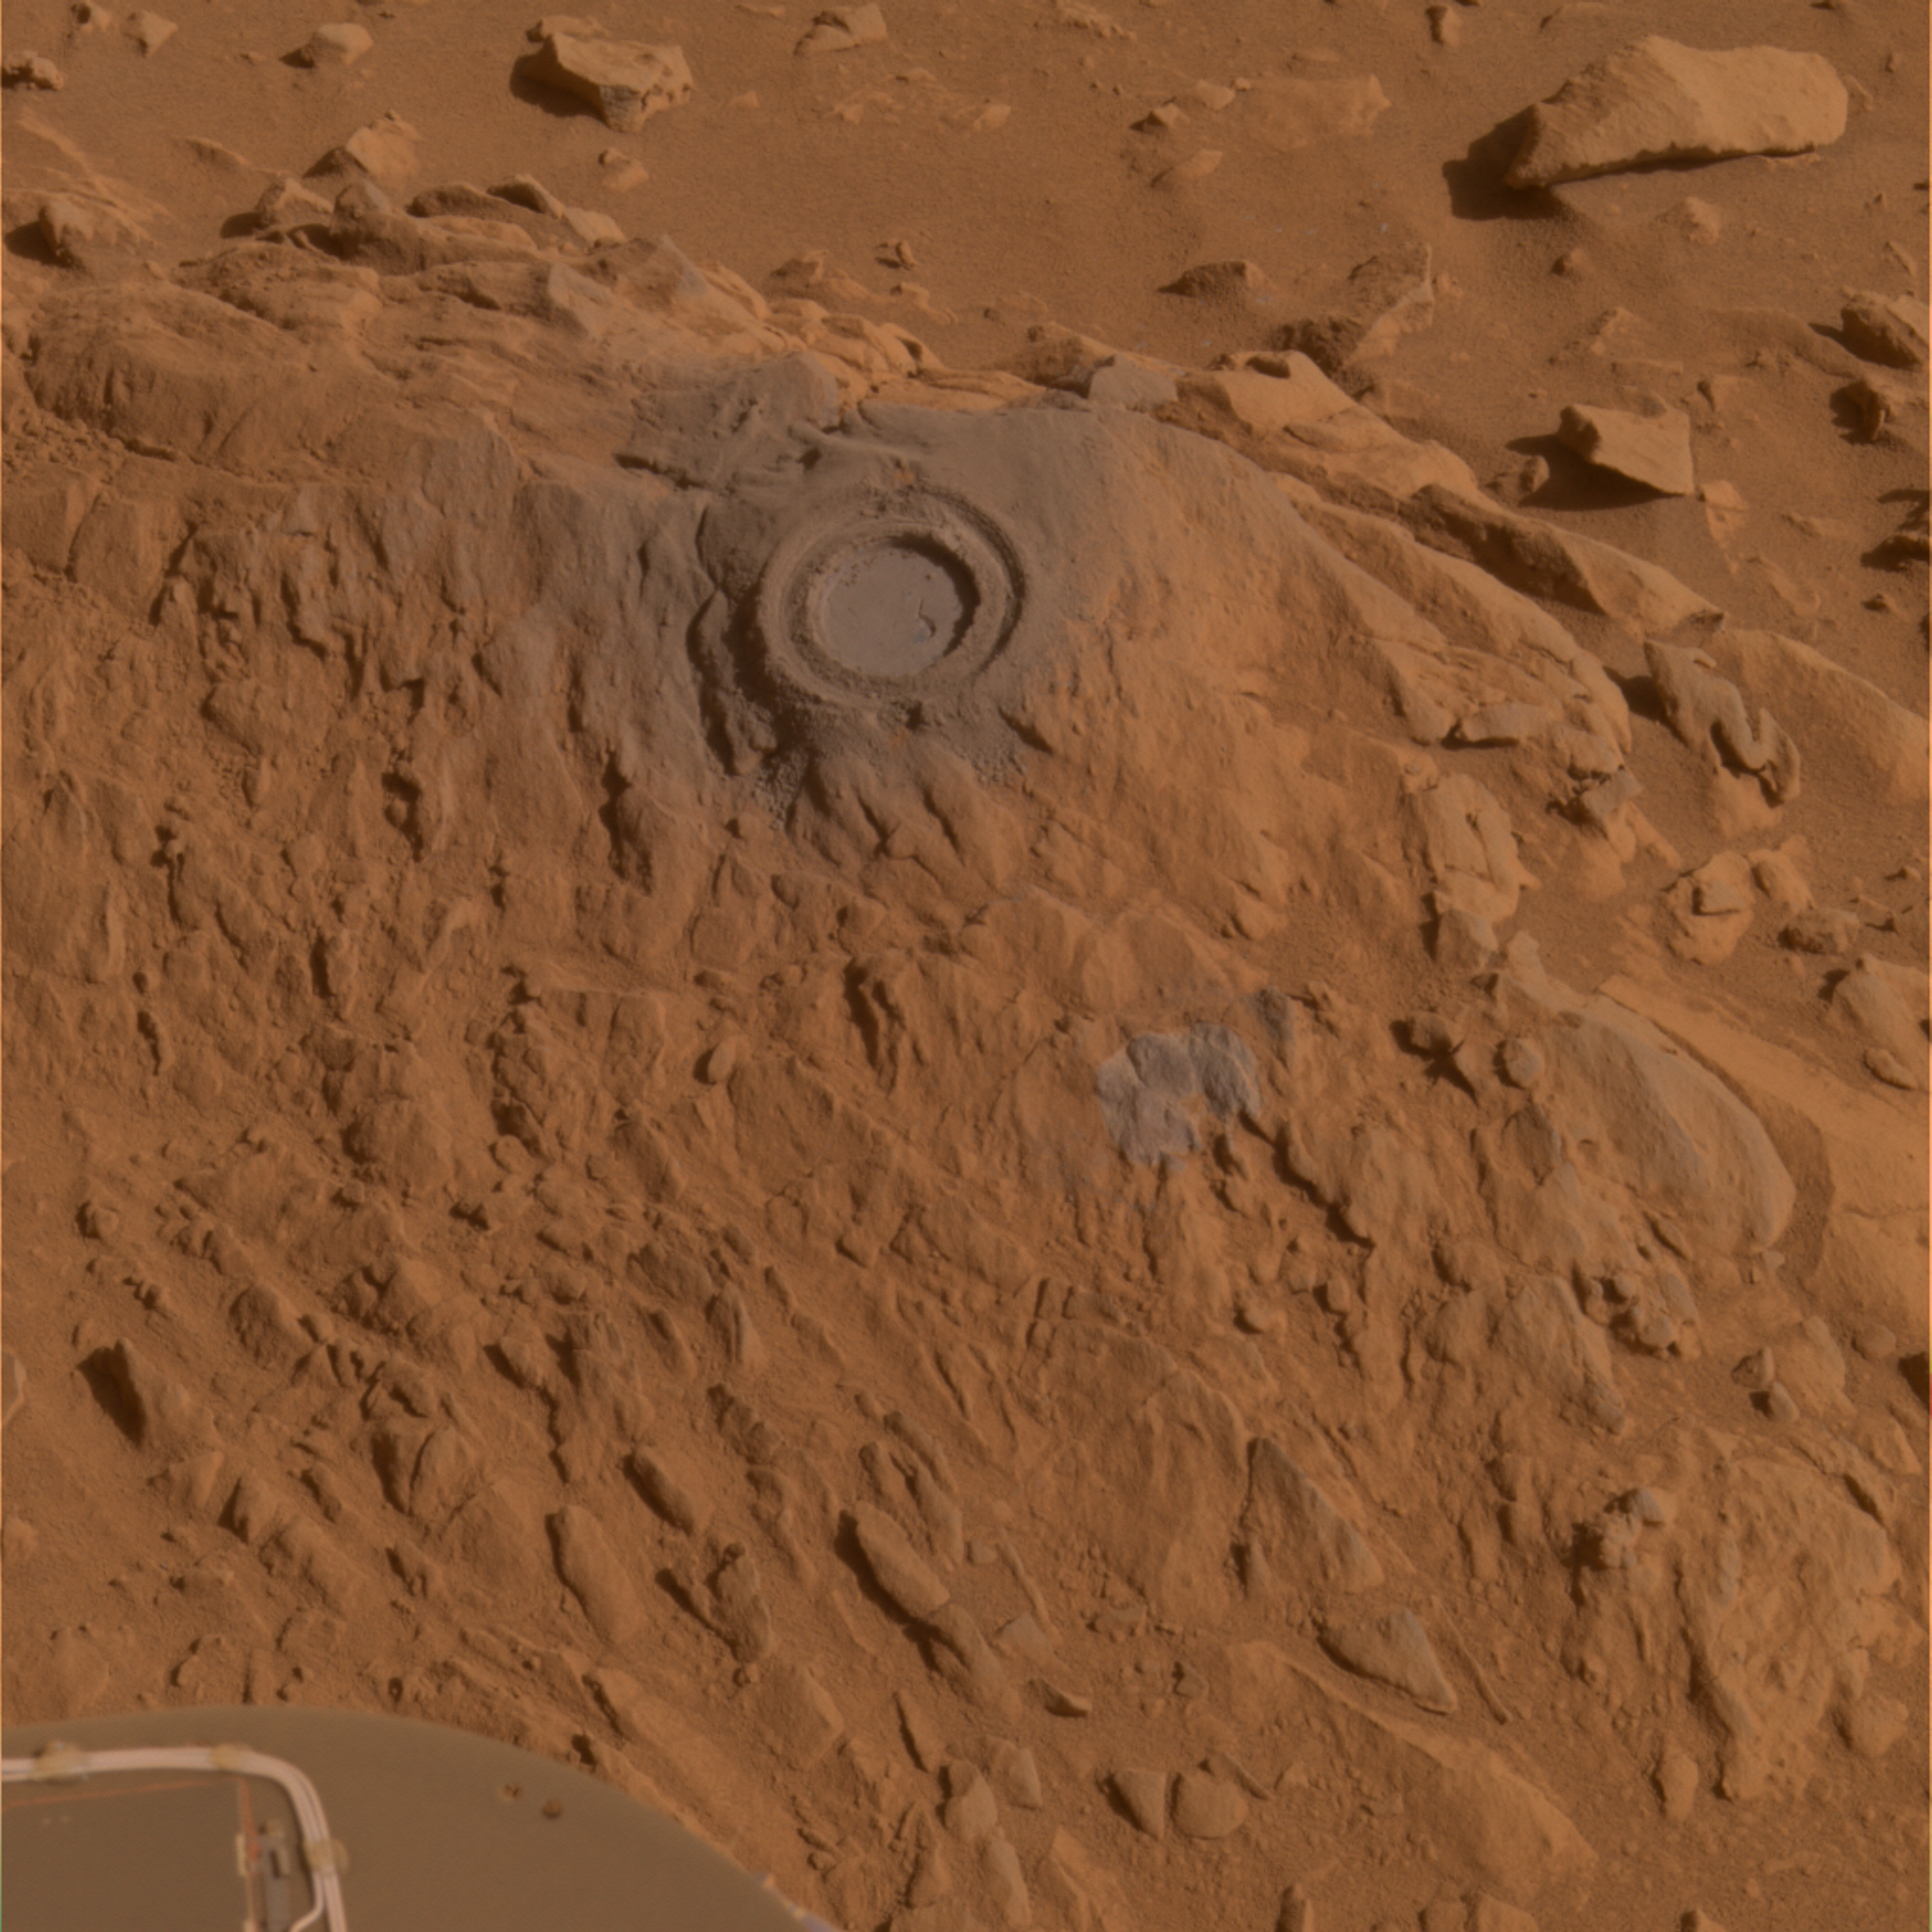

Abrasion Work on ‘Uchben’

Figure 1

Researchers used the rover Spirit’s rock abrasion tool to help them study a rock dubbed “Uchben” in the “Columbia Hills” of Mars. The tool ground into the rock, creating a shallow hole 4.5 centimeters (1.8 inches) in diameter in the central upper portion of this image. It also used wire bristles to brush a portion of the surface below and to the right of the hole. Spirit used its panoramic camera during the rover’s 293rd martian day (Oct. 29, 2004) to take the frames combined into this approximately true-color image.

Credit: NASA/JPL/Cornell